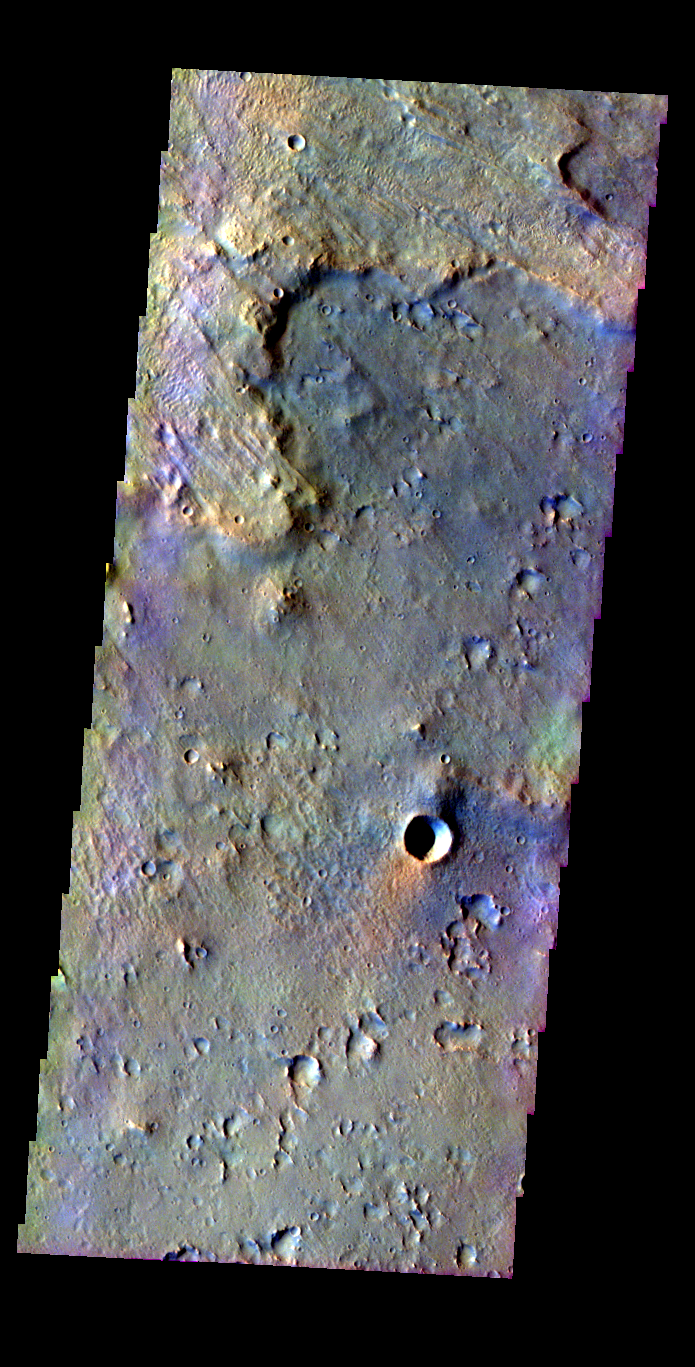

Crater Ejecta

Released 21 May 2004

This image of ejecta (top-left) from a rampart crater was acquired March 3, 2003, during northern summer.

The THEMIS VIS camera is capable of capturing color images of the martian surface using its five different color filters. In this mode of operation, the spatial resolution and coverage of the image must be reduced to accommodate the additional data volume produced from the use of multiple filters. To make a color image, three of the five filter images (each in grayscale) are selected. Each is contrast enhanced and then converted to a red, green, or blue intensity image. These three images are then combined to produce a full color, single image. Because the THEMIS color filters don’t span the full range of colors seen by the human eye, a color THEMIS image does not represent true color. Also, because each single-filter image is contrast enhanced before inclusion in the three-color image, the apparent color variation of the scene is exaggerated. Nevertheless, the color variation that does appear is representative of some change in color, however subtle, in the actual scene. Note that the long edges of THEMIS color images typically contain color artifacts that do not represent surface variation.

Image information: VIS instrument. Latitude 25.9, Longitude 322 East (38 West). 38 meter/pixel resolution.

Note: this THEMIS visual image has not been radiometrically nor geometrically calibrated for this preliminary release. An empirical correction has been performed to remove instrumental effects. A linear shift has been applied in the cross-track and down-track direction to approximate spacecraft and planetary motion. Fully calibrated and geometrically projected images will be released through the Planetary Data System in accordance with Project policies at a later time.

NASA’s Jet Propulsion Laboratory manages the 2001 Mars Odyssey mission for NASA’s Office of Space Science, Washington, D.C. The Thermal Emission Imaging System (THEMIS) was developed by Arizona State University, Tempe, in collaboration with Raytheon Santa Barbara Remote Sensing. The THEMIS investigation is led by Dr. Philip Christensen at Arizona State University. Lockheed Martin Astronautics, Denver, is the prime contractor for the Odyssey project, and developed and built the orbiter. Mission operations are conducted jointly from Lockheed Martin and from JPL, a division of the California Institute of Technology in Pasadena.

Credit: NASA/JPL/Arizona State University